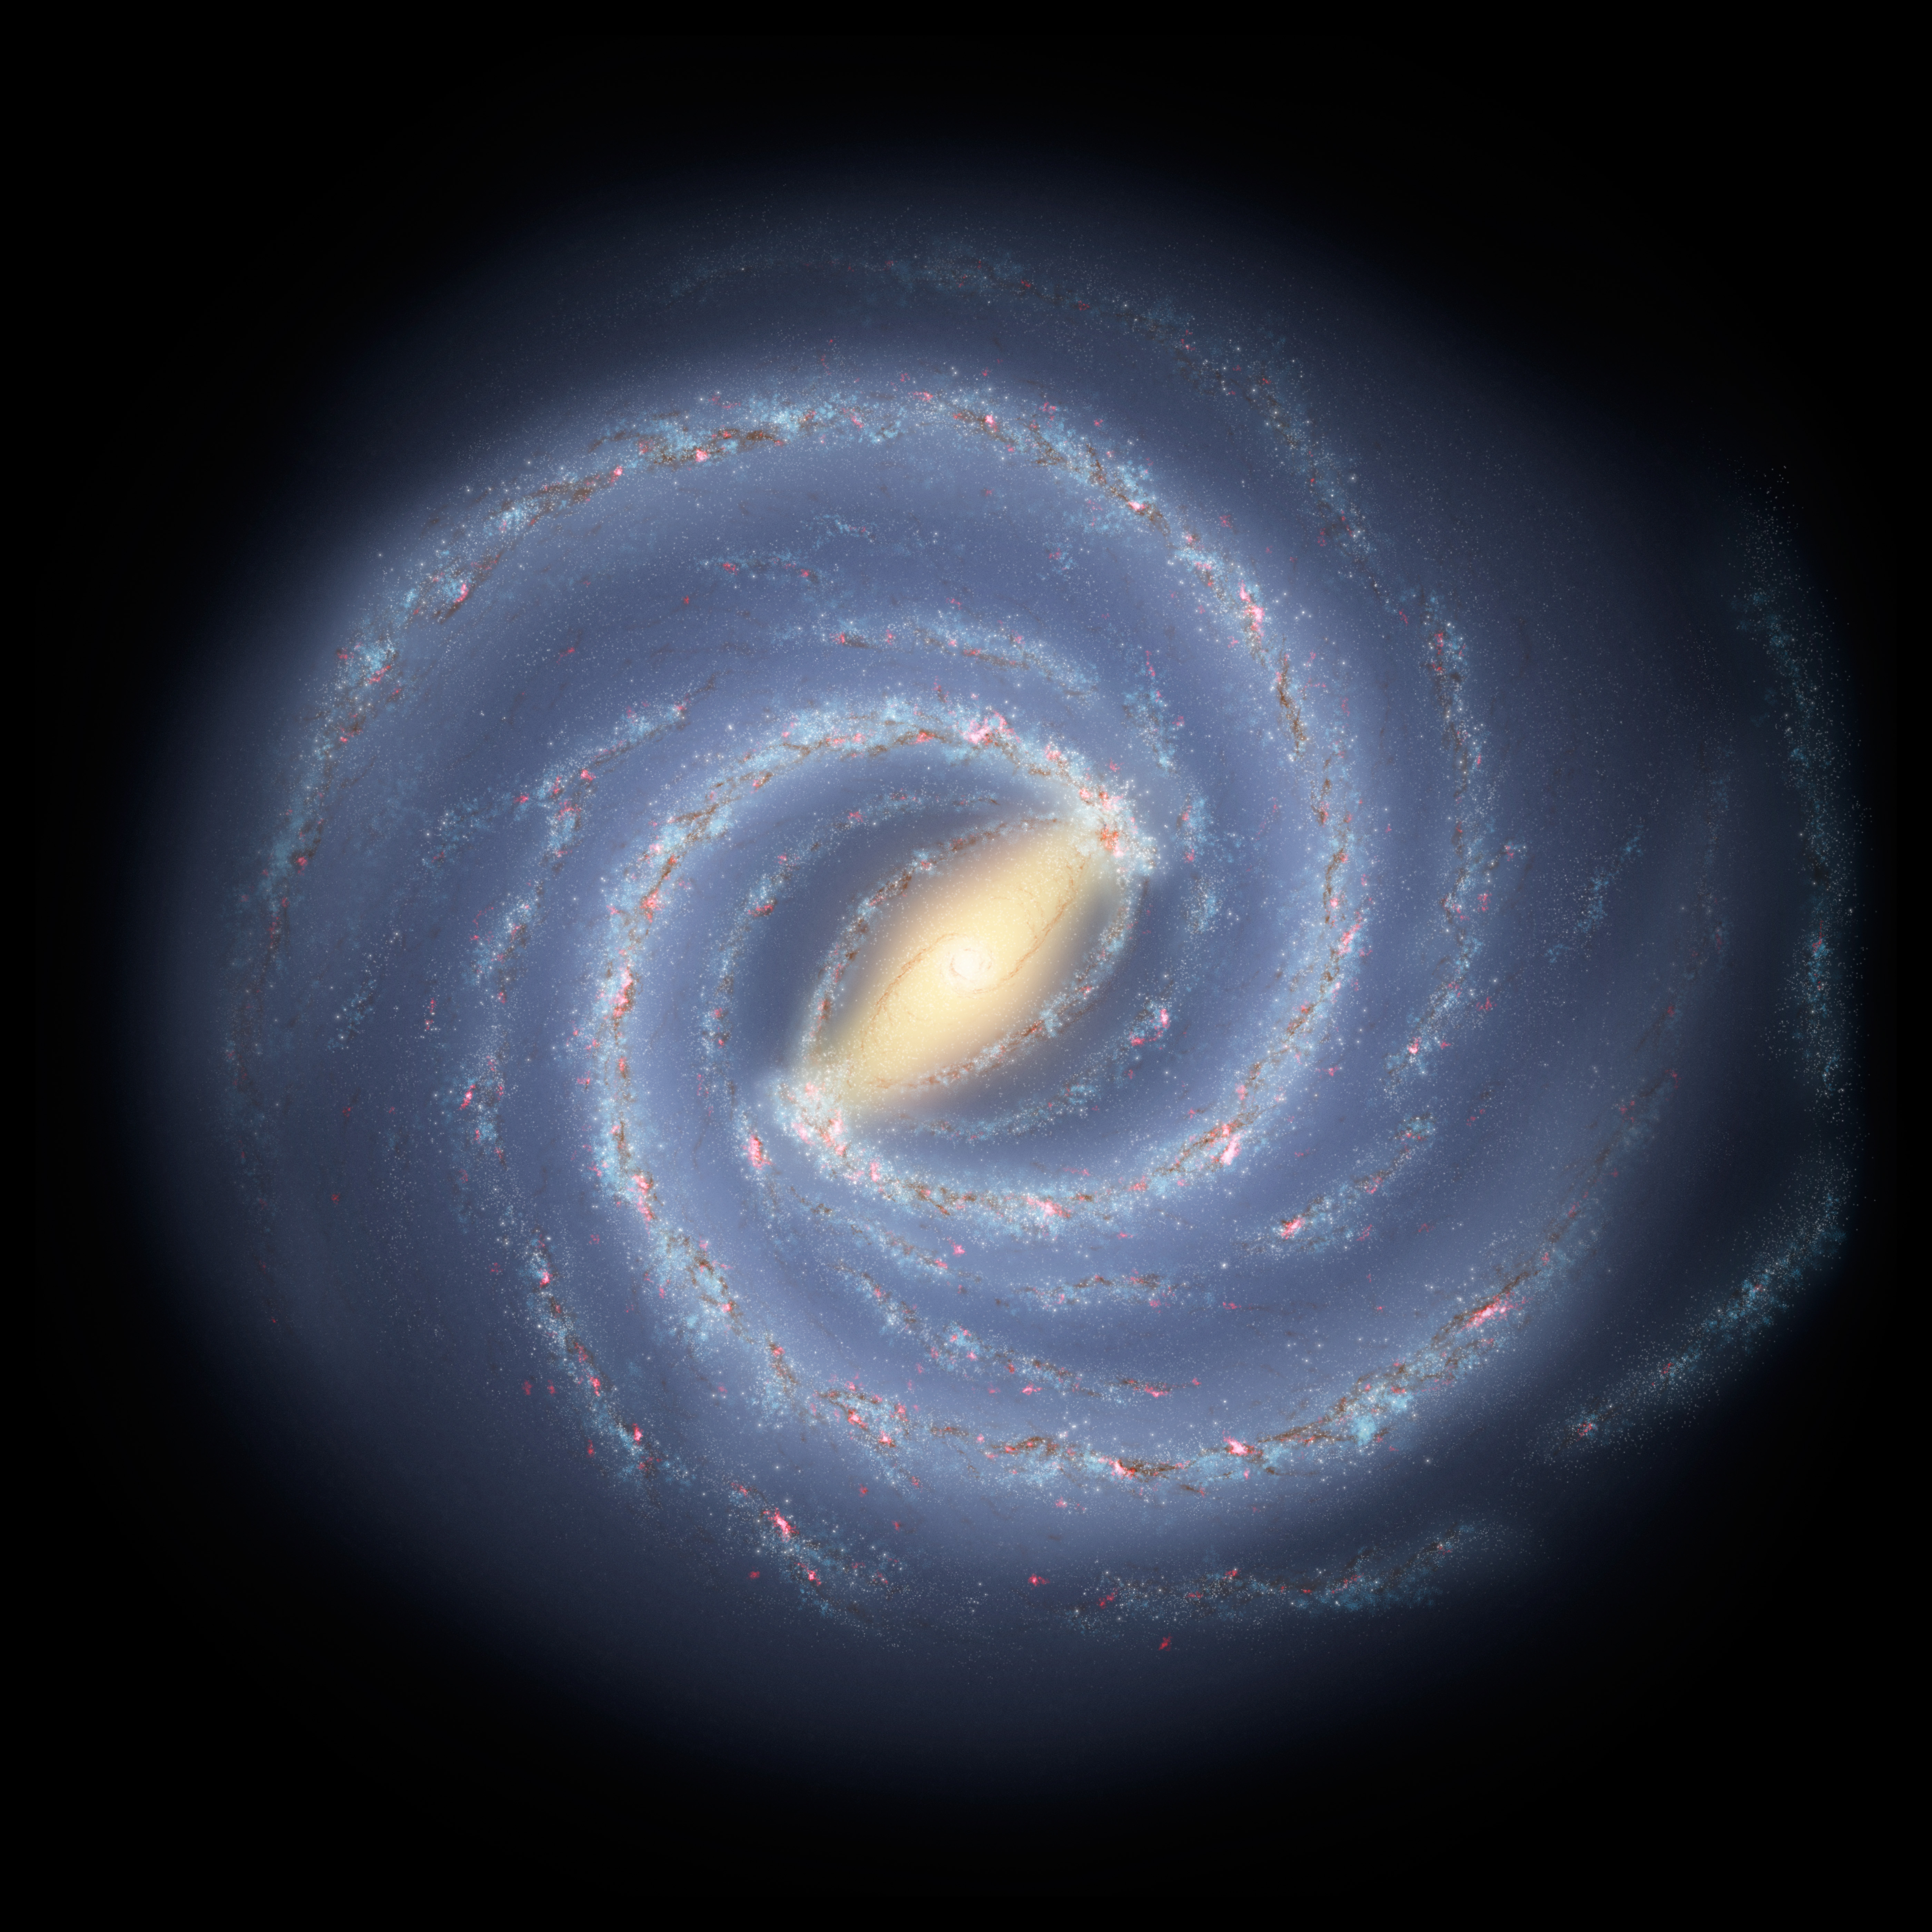

Our Milky Way Gets a Makeover (Artist Concept)

Like early explorers mapping the continents of our globe, astronomers are busy charting the spiral structure of our galaxy, the Milky Way. Using infrared images from NASA’s Spitzer Space Telescope, scientists have discovered that the Milky Way’s elegant spiral structure is dominated by just two arms wrapping off the ends of a central bar of stars. Previously, our galaxy was thought to possess four major arms.

This artist’s concept illustrates the new view of the Milky Way, along with other findings presented at the 212th American Astronomical Society meeting in St. Louis, Mo. The galaxy’s two major arms (Scutum-Centaurus and Perseus) can be seen attached to the ends of a thick central bar, while the two now-demoted minor arms (Norma and Sagittarius) are less distinct and located between the major arms. The major arms consist of the highest densities of both young and old stars; the minor arms are primarily filled with gas and pockets of star-forming activity.

The artist’s concept also includes a new spiral arm, called the “Far-3 kiloparsec arm,” discovered via a radio-telescope survey of gas in the Milky Way. This arm is shorter than the two major arms and lies along the bar of the galaxy.

Our sun lies near a small, partial arm called the Orion Arm, or Orion Spur, located between the Sagittarius and Perseus arms.

Credit: NASA/JPL-Caltech